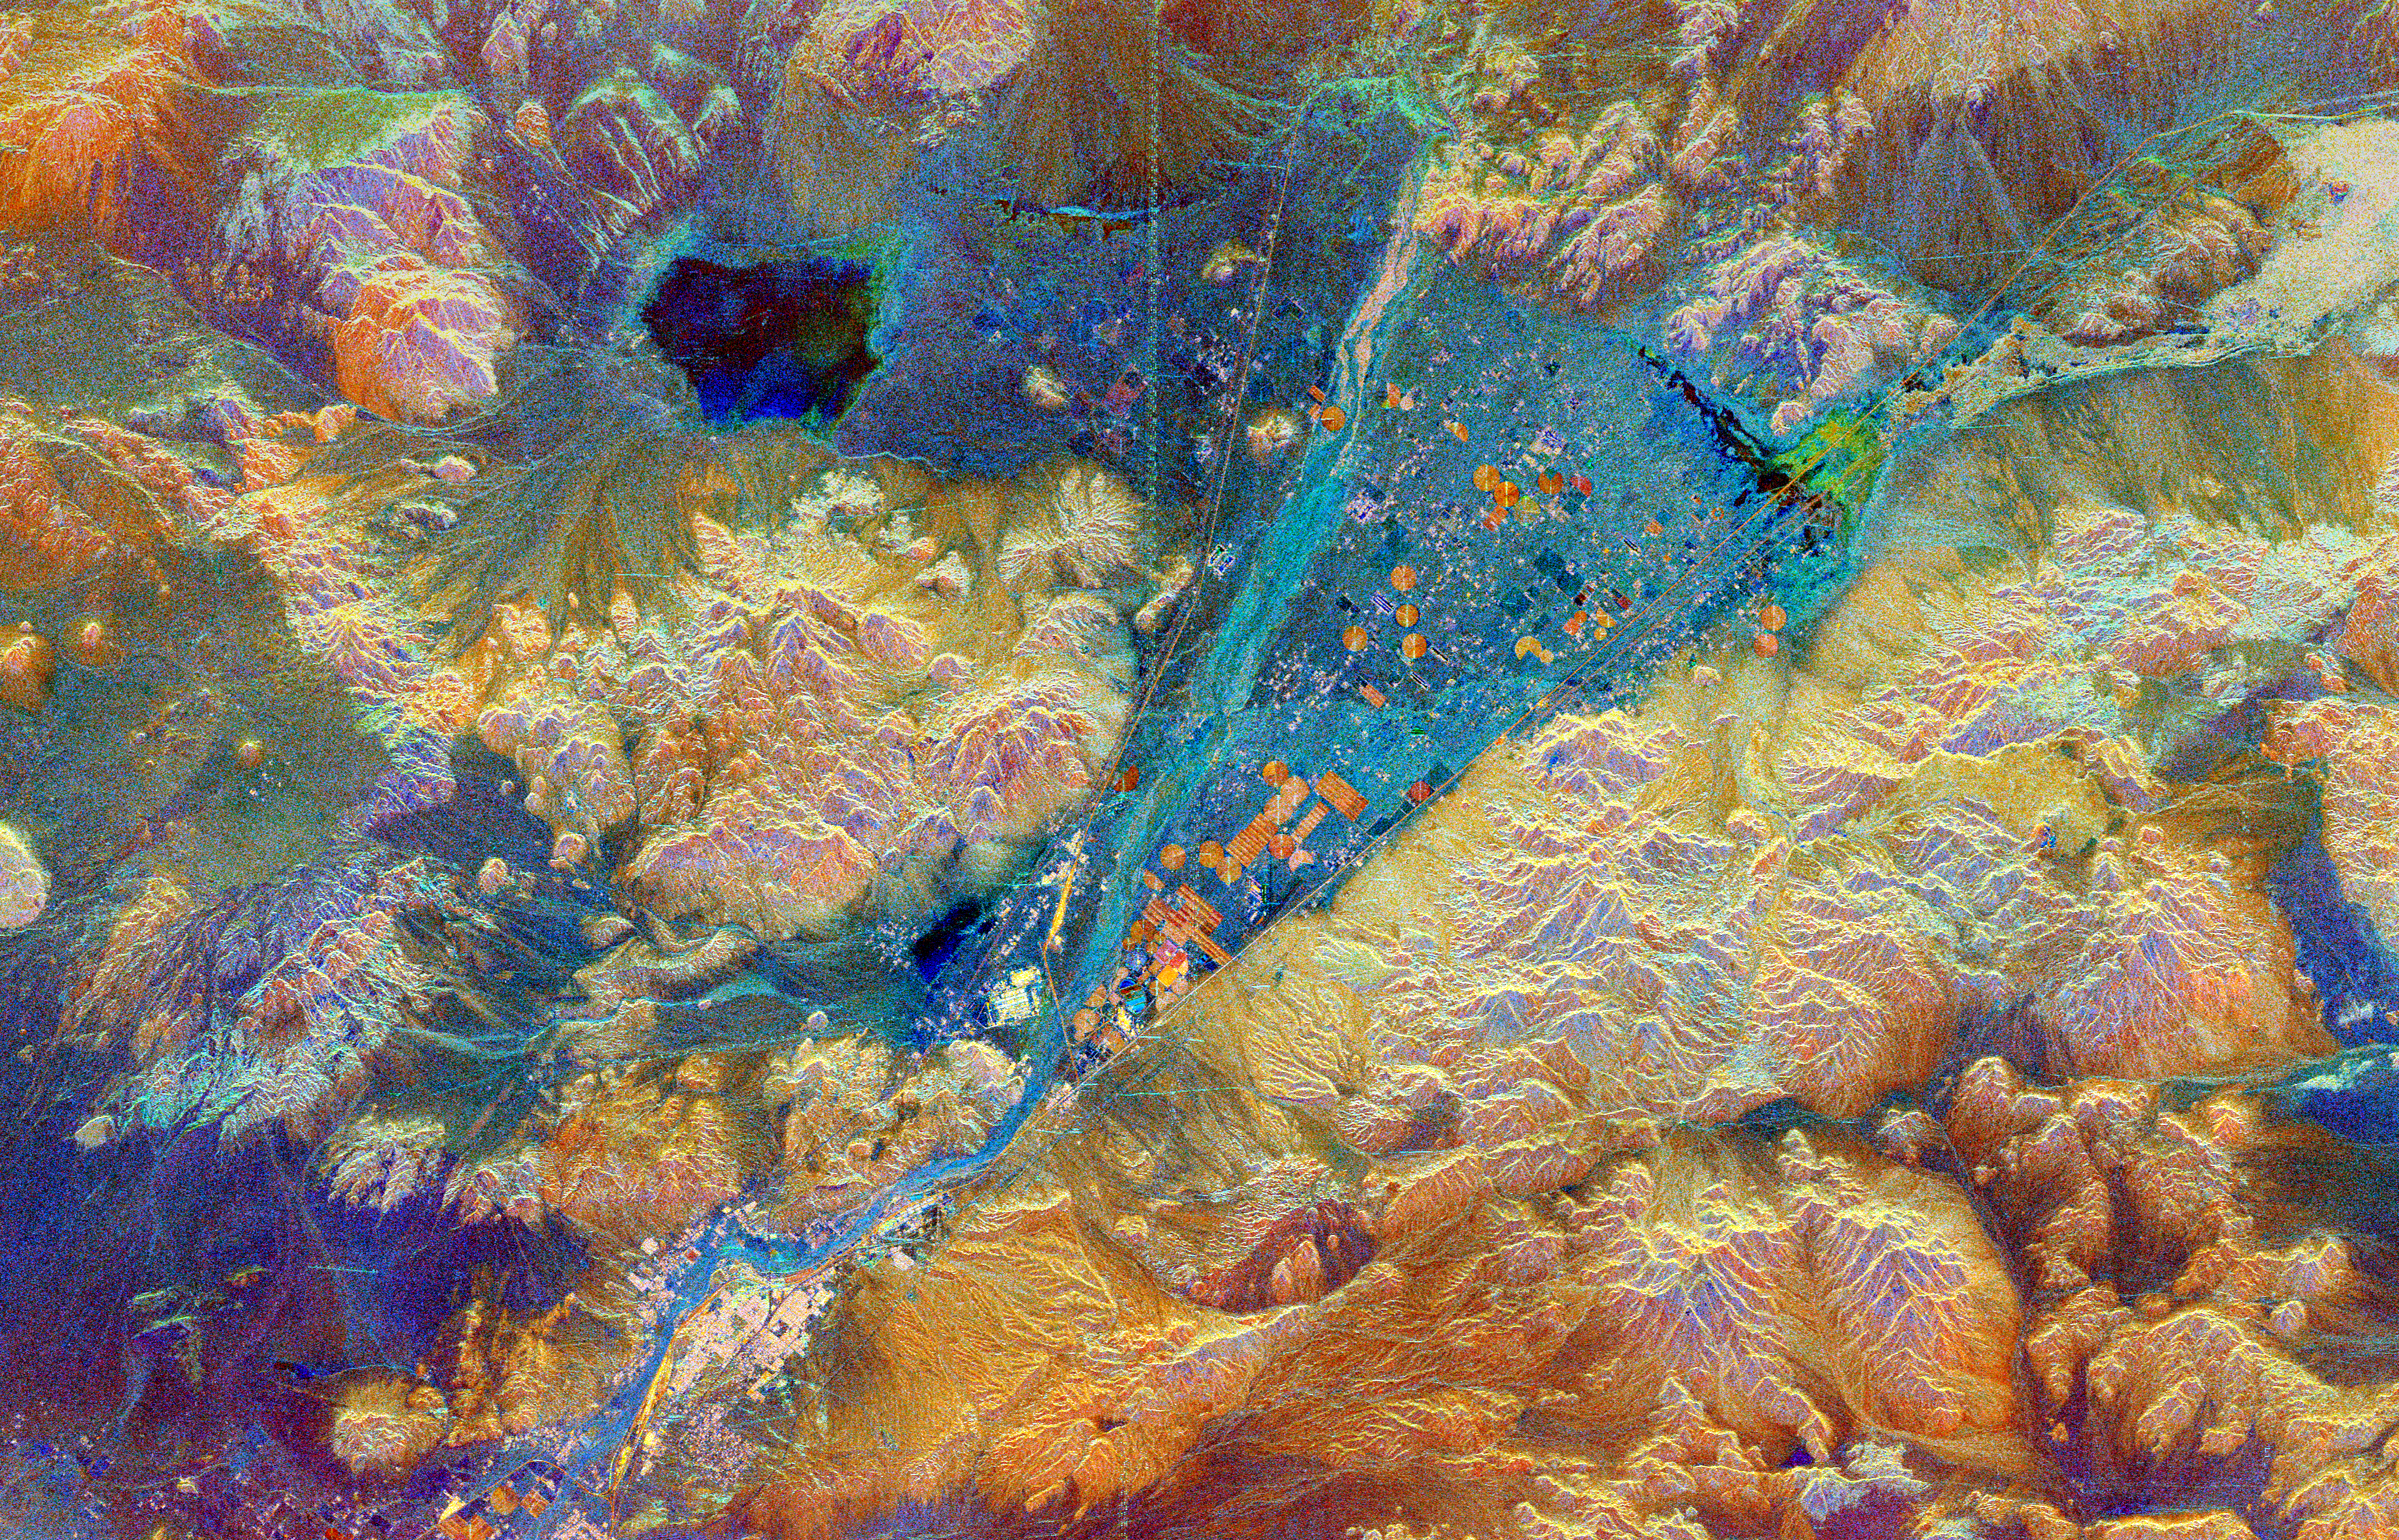

Space Radar Image of Barstow, California

This spaceborne radar image shows part of the Mojave Desert in the vicinity of Barstow, California and reveals evidence of human activities in the arid environment of the southern California deserts. The city of Barstow is the pinkish area in the lower left center. The V-shaped blue area in the center of the image is the Manix Basin, which includes the bed of the Mojave River. Two major transportation corridors mark the sides of the “V.” Major railways (bright lines) and interstate highways (darker parallel lines) follow these corridors. The famous U.S. Highway (“Route”) 66 follows the southern corridor, from Barstow to the upper right corner. The orange circular and rectangular patches within the basin are irrigated agricultural fields. Radar data have been used to evaluate the effects of irrigation practices on soil stability and land degradation in this desert region. Sparsely vegetated areas of sand and small gravel appear blue in this image, while rocky hills and rougher gravel deposits appear mostly in shades of orange and brown. The dark patch in the upper left is the very smooth surface of Coyote Dry Lake. A line of bright dots running from the top of the image to the center is a set of electrical power line towers. Variations in color on the hills on the left side of the image are caused by difference in surface roughness related to rock composition. This image was acquired by Spaceborne Imaging Radar-C/X-Band Synthetic Aperture Radar (SIR-C/X-SAR) onboard the space shuttle Endeavour on April 12, 1994. The image is 75 kilometers by 48 kilometers (46 miles by 30 miles) and is centered at 34.9 degrees North latitude, 116.8 degrees West longitude. North is toward the upper left. The colors are assigned to different radar frequencies and polarizations of the radar as follows: red is C-band, horizontally transmitted, vertically received; green is L-band, horizontally transmitted and received; and blue is the ratio of C-band to L-band, both horizontally transmitted and received.

Spaceborne Imaging Radar-C and X-band Synthetic Aperture Radar (SIR-C/X-SAR) is part of NASA’s Mission to Planet Earth. The radars illuminate Earth with microwaves, allowing detailed observations at any time, regardless of weather or sunlight conditions. SIR-C/X-SAR uses three microwave wavelengths: L-band (24 cm), C-band (6 cm) and X-band (3 cm). The multi-frequency data will be used by the international scientific community to better understand the global environment and how it is changing. The SIR-C/X-SAR data, complemented by aircraft and ground studies, will give scientists clearer insights into those environmental changes which are caused by nature and those changes which are induced by human activity.

SIR-C was developed by NASA’s Jet Propulsion Laboratory. X-SAR was developed by the Dornier and Alenia Spazio companies for the German space agency, Deutsche Agentur fuer Raumfahrtangelegenheiten (DARA), and the Italian space agency, Agenzia Spaziale Italiana (ASI), with the Deutsche Forschungsanstalt fuer Luft und Raumfahrt e.V.(DLR), the major partner in science, operations and data processing of X-SAR.

Credit: NASA/JPL